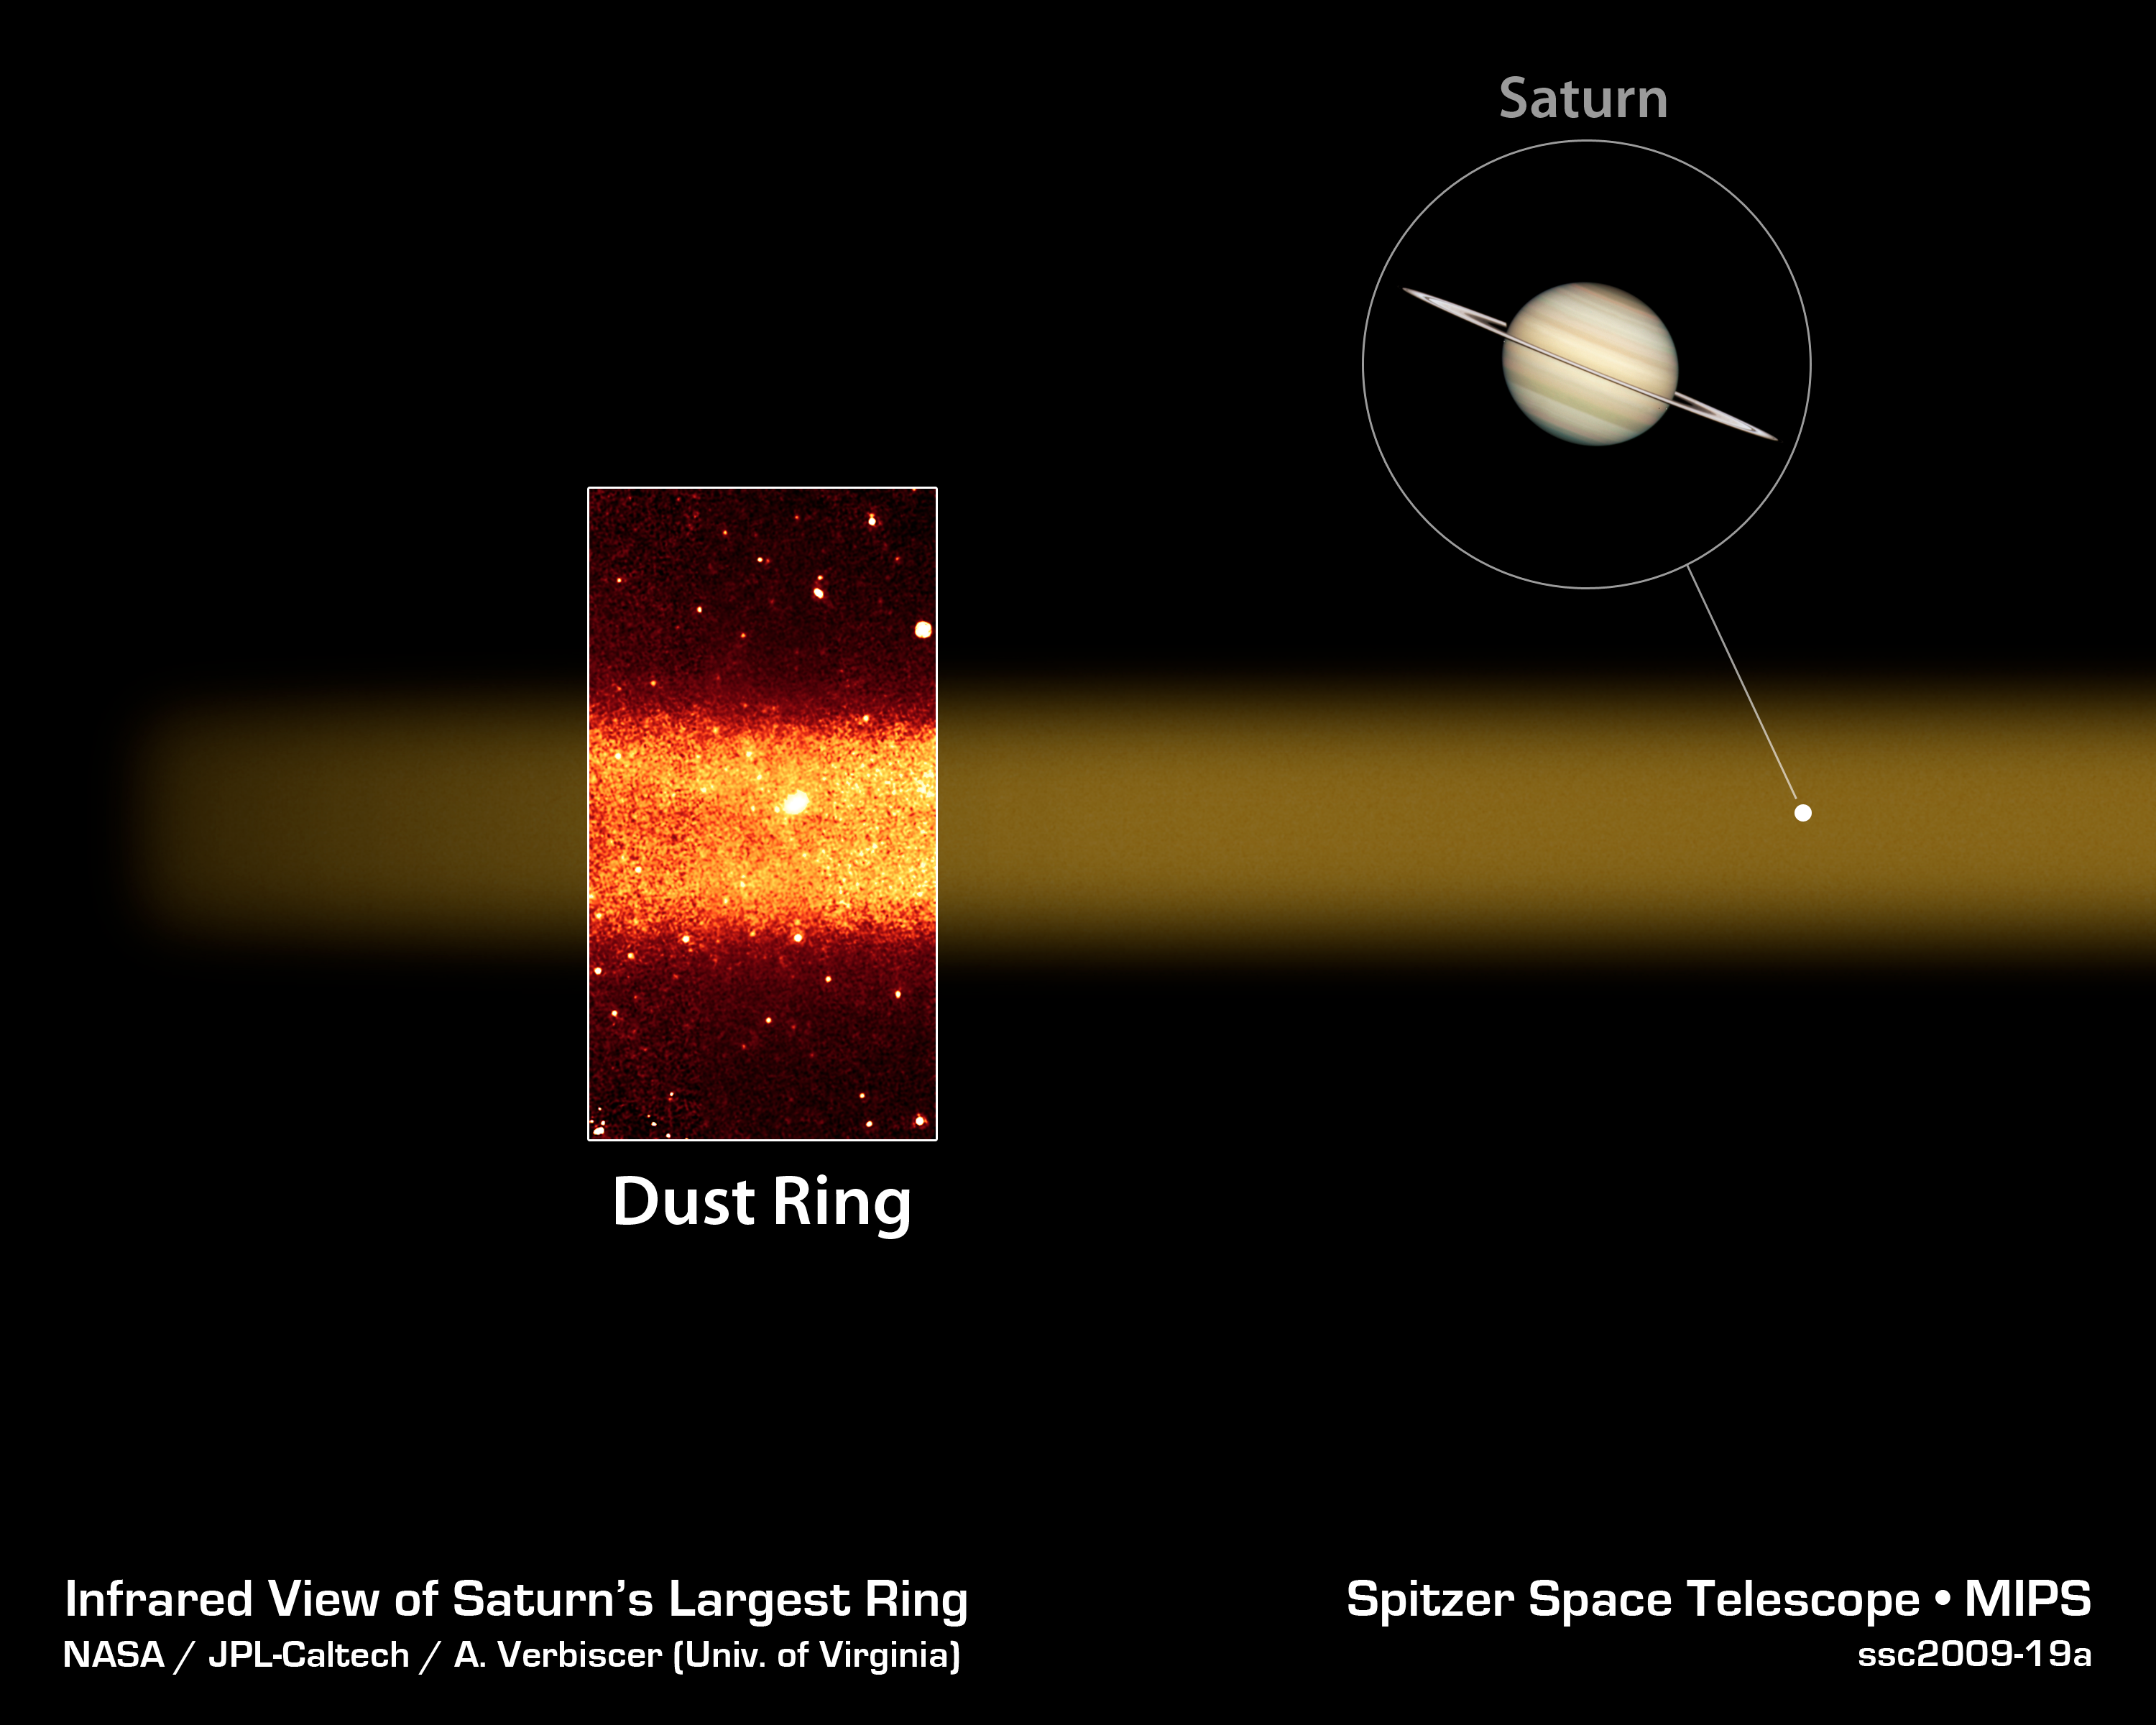

Infrared Ring Around Saturn

This diagram highlights a slice of Saturn's largest ring. The ring (red band in inset photo) was discovered by NASA's Spitzer Space Telescope, which detected infrared light, or heat, from the dusty ring material. Spitzer viewed the ring edge-on from its Earth-trailing orbit around the sun.

The ring has a diameter equivalent to 300 Saturns lined up side to side. And it's thick too -- about 20 Saturns could fit into its vertical height. The ring is tilted about 27 degrees from Saturn's main ring plane.

The Spitzer data were taken by its multiband imaging photometer and show infrared light with a wavelength of 24 microns.

The picture of Saturn was taken by NASA's Hubble Space Telescope.

Credit: NASA/JPL-Caltech/Univ. of Virginia